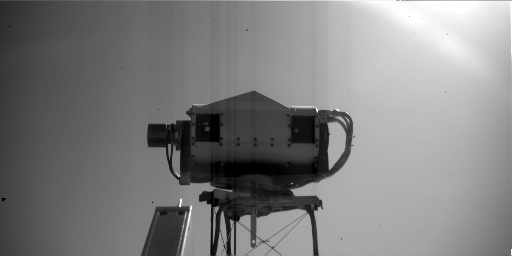

Surface Stereo Imager on Mars, Face-On

This image is a view of NASA’s Phoenix Mars Lander’s Surface Stereo Imager (SSI) as seen by the lander’s Robotic Arm Camera. This image was taken on the afternoon of the 116th Martian day, or sol, of the mission (September 22, 2008). The mast-mounted SSI, which provided the images used in the 360 degree panoramic view of Phoenix’s landing site, is about 4 inches tall and 8 inches long. The two “eyes” of the SSI seen in this image can take photos to create three-dimensional views of the landing site.

The Phoenix Mission is led by the University of Arizona, Tucson, on behalf of NASA. Project management of the mission is by NASA’s Jet Propulsion Laboratory, Pasadena, Calif. Spacecraft development is by Lockheed Martin Space Systems, Denver.

Photojournal Note: As planned, the Phoenix lander, which landed May 25, 2008 23:53 UTC, ended communications in November 2008, about six months after landing, when its solar panels ceased operating in the dark Martian winter.

Credit: NASA/JPL-Caltech/University of Arizona/Max Planck Institute